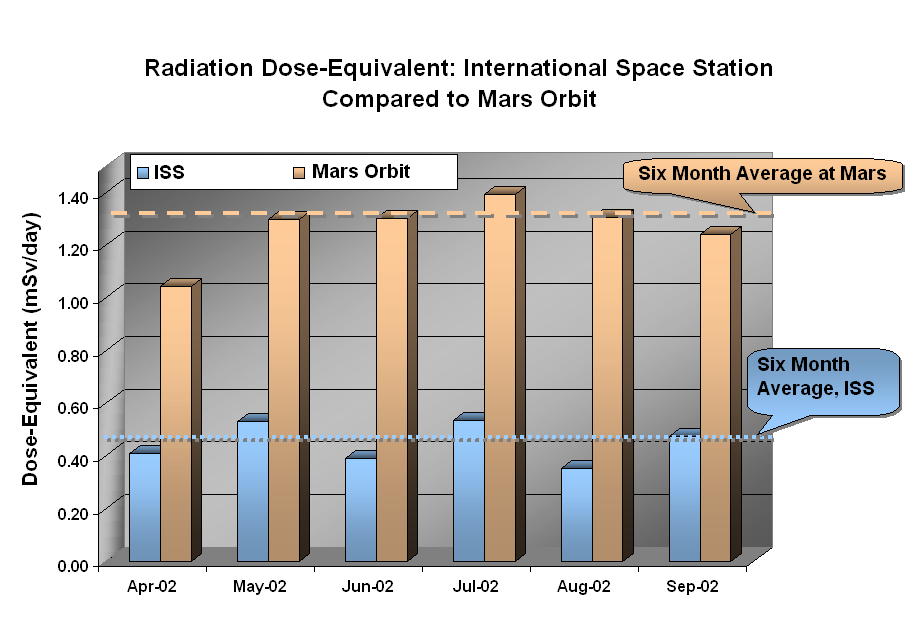

Odyssey/Marie

Data from Odyssey’s Martian radiation environment experiment show that the radiation dose equivalent at Mars is two to three times greater than that aboard the International Space Station. The differences are primarily due to the magnetic field surrounding the Earth, which provides considerable shielding to astronauts in orbit. Mars lacks a strong magnetic field and is therefore more exposed to the harshest elements of space radiation.

JPL, a division of the California Institute of Technology in Pasadena, manages the 2001 Mars Odyssey mission for NASA’s Office of Space Science in Washington, D.C. Investigators at Arizona State University in Tempe, the University of Arizona in Tucson and NASA’s Johnson Space Center, Houston, operate the science instruments. Additional science partners are located at the Russian Aviation and Space Agency and at Los Alamos National Laboratories, New Mexico. Lockheed Martin Astronautics, Denver, is the prime contractor for the project, and developed and built the orbiter. Mission operations are conducted jointly from Lockheed Martin and from JPL.

Credit: NASA/JPL/Johnson Space Center